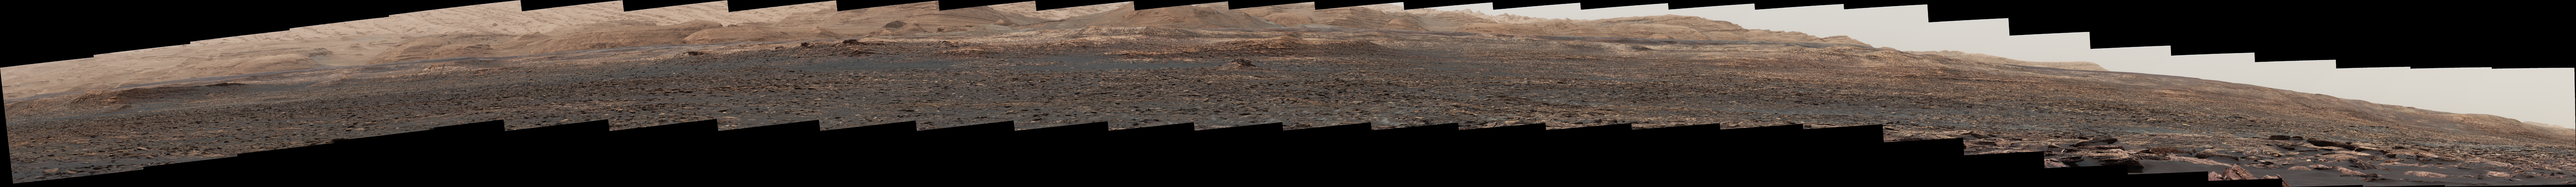

Wide ‘Vera Rubin Ridge’ Ahead of Curiosity Mars Rover

This panorama from the Mast Camera (Mastcam) of NASA’s Curiosity Mars rover shows details of “Vera Rubin Ridge,” which stretches about 4 miles (6.5 kilometers), end-to-end, on the northwestern flank of lower Mount Sharp.

The view combines 112 images taken with the Mastcam’s right-eye camera, which has a telephoto lens, on April 4, 2017, during the 1,657th Martian day, or sol, of Curiosity’s work on Mars. It has been white-balanced so that colors of the rock and sand materials resemble how they would appear under daytime lighting conditions on Earth. It spans from east-southeast on the left to south-southwest on the right, from a rover location about half a mile (0.8 kilometer) from the closest part of the ridge.

Hematite, an iron-oxide mineral, has been detected in this ridge by the Compact Reconnaissance Imaging Spectrometer for Mars (CRISM) on NASA’s Mars Reconnaissance Orbiter. The ridge has been an identified destination for Curiosity since before the rover’s August 2012 landing near the base of Mount Sharp, inside Gale Crater.

The ridge was informally named in early 2017 in memory of Vera Cooper Rubin (1928-2016), whose astronomical observations provided evidence for the existence of the universe’s dark matter.

Figure 1 is an annotated version with scale bars indicating dimensions, in meters, at two distances from the rover. The nearer scale bar refers to features about 2,000 feet (610 meters) from the camera, near the base of the ridge. The farther scale bar refers to features about 2,300 feet (700 meters) from the camera, at the top of the ridge.

Photojournal Note: Also available is the full resolution TIFF file for Figure 1 PIA21717_fig1_anno.tif and PIA21717_full.tif. This file may be too large to view from a browser; it can be downloaded onto your desktop by right-clicking on the previous link and viewed with image viewing software.

Malin Space Science Systems, San Diego, built and operates the Mastcam. NASA’s Jet Propulsion Laboratory, a division of the Caltech in Pasadena, California, manages the Mars Science Laboratory Project for NASA’s Science Mission Directorate, Washington. JPL designed and built the project’s Curiosity rover.

Credit: NASA/JPL-Caltech/MSSS